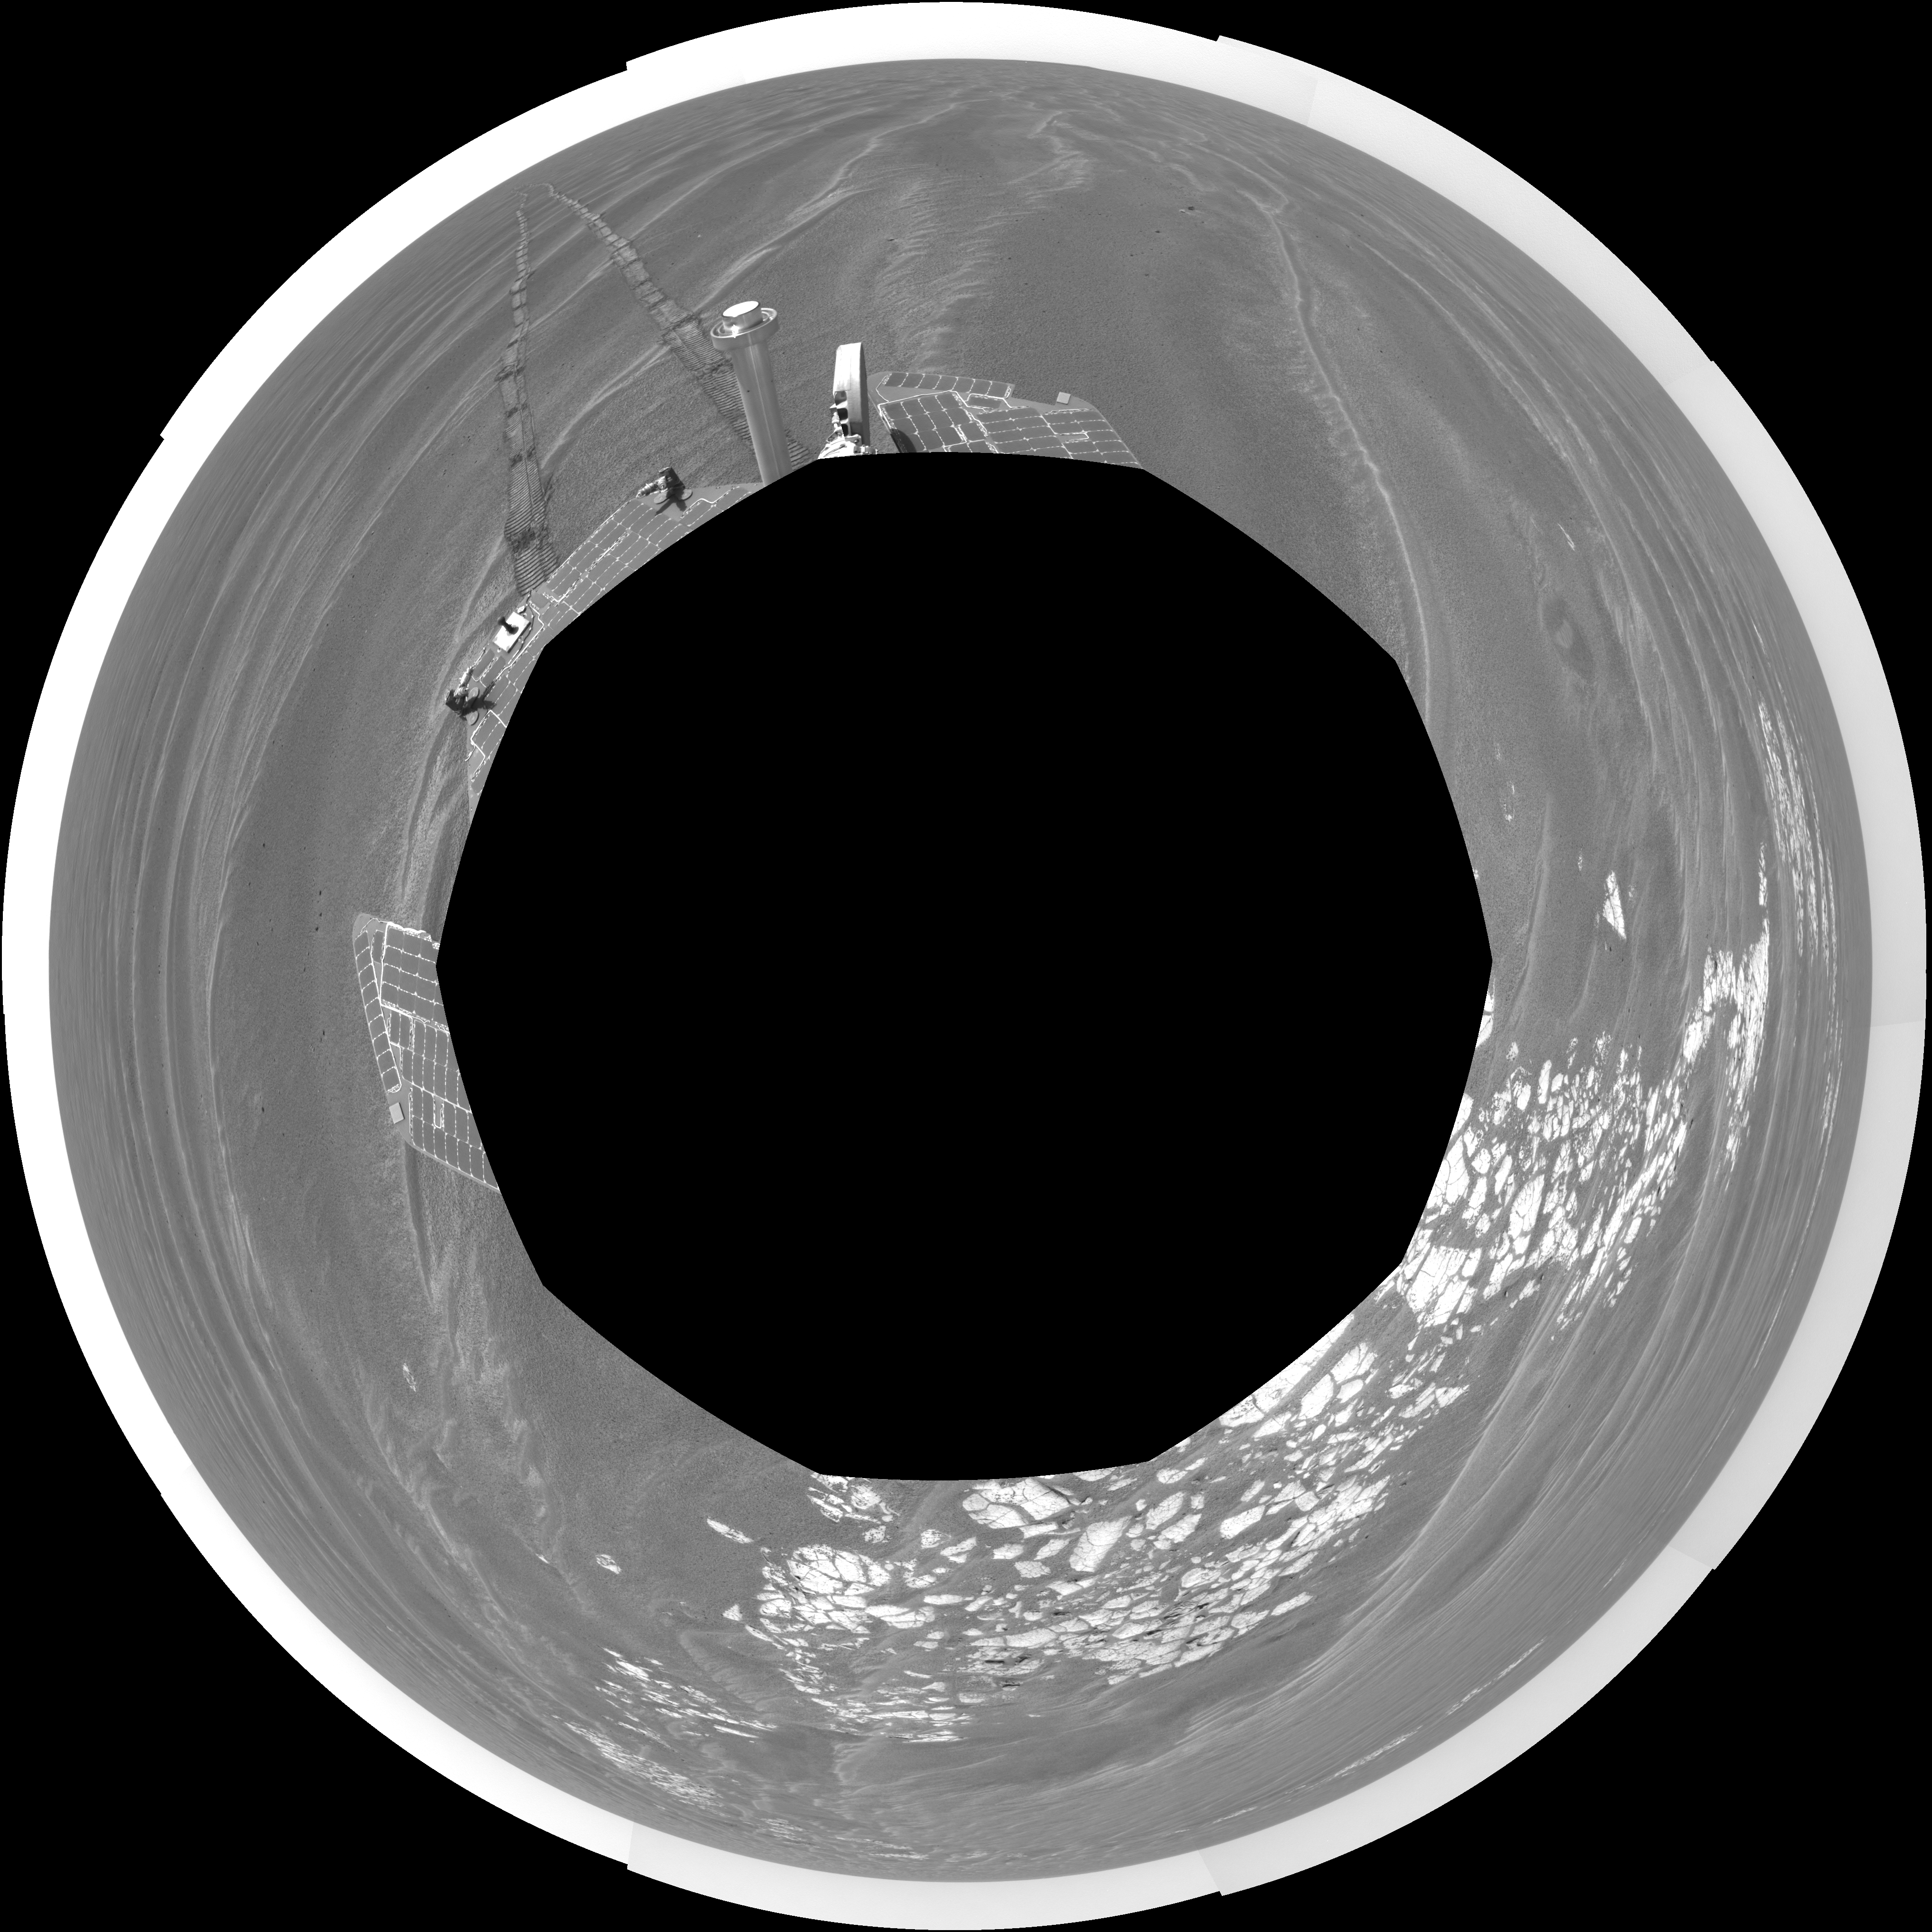

Beside ‘Vostok Crater’ (polar)

NASA’s Mars Exploration Rover Opportunity used its navigation camera to take the images combined into this 360-degree view of the rover’s surroundings on the 399th martian day, or sol, of its surface mission (March 8, 2005). Opportunity drove 35 meters (115 feet) that sol and reached the edge of “Vostok Crater” before taking the images. Sand has buried much of the crater. This location is catalogued as Opportunity’s site 50. The view is presented in a polar projection with geometric seam correction.

Credit: NASA/JPL